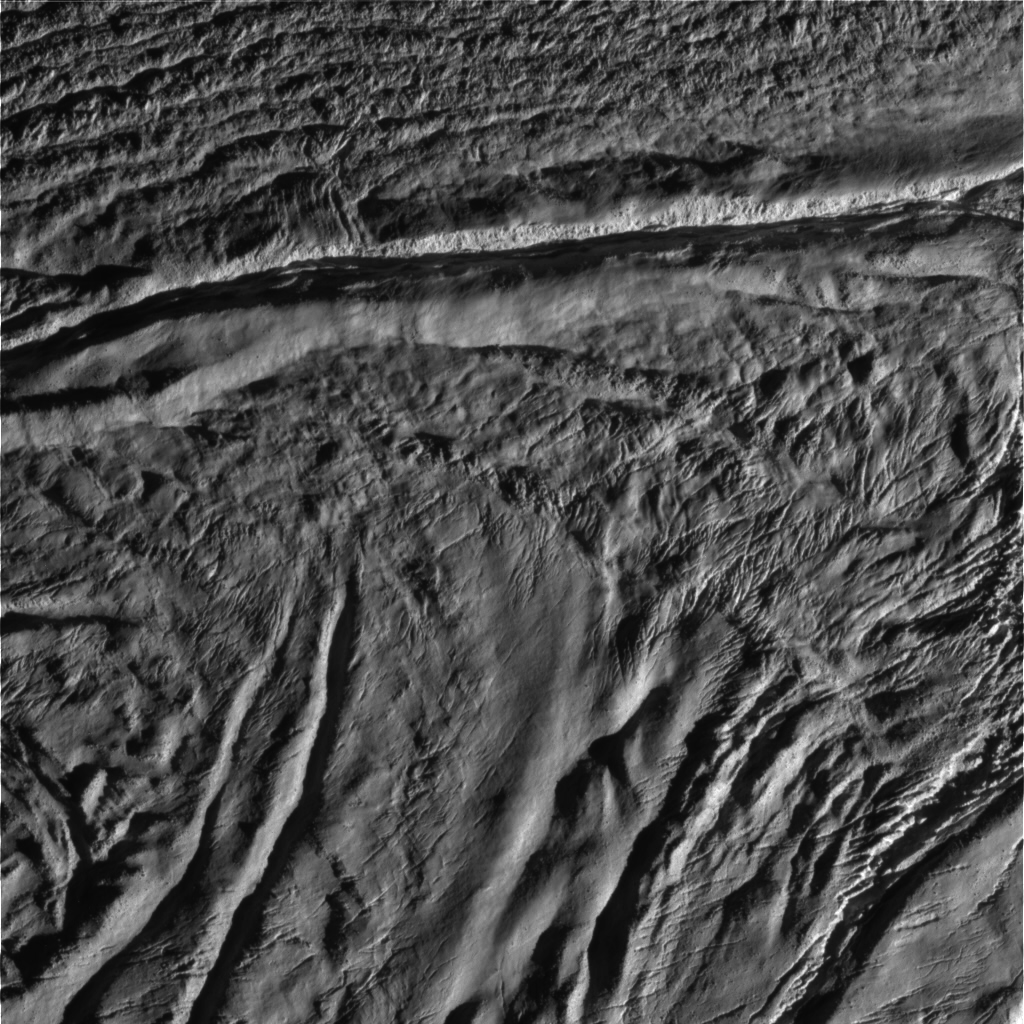

Enceladus Rev 80 Flyby Skeet Shoot #7

This image is the seventh skeet-shoot image taken during Cassini’s very close flyby of Enceladus on Aug. 11, 2008. Damascus Sulcus is crossing the upper part of the image. (The image is upside down from the skeet-shoot footprint shown here.) The image was taken with the Cassini spacecraft narrow-angle camera on Aug. 11, 2008, a distance of approximately 4,742 kilometers (2,947 miles) above the surface of Enceladus. Image scale is approximately 30 meters (98 feet) per pixel.

The Cassini-Huygens mission is a cooperative project of NASA, the European Space Agency and the Italian Space Agency. The Jet Propulsion Laboratory, a division of the California Institute of Technology in Pasadena, manages the mission for NASA’s Science Mission Directorate, Washington, D.C. The Cassini orbiter and its two onboard cameras were designed, developed and assembled at JPL. The imaging operations center is based at the Space Science Institute in Boulder, Colo.

Credit: NASA/JPL/Space Science Institute